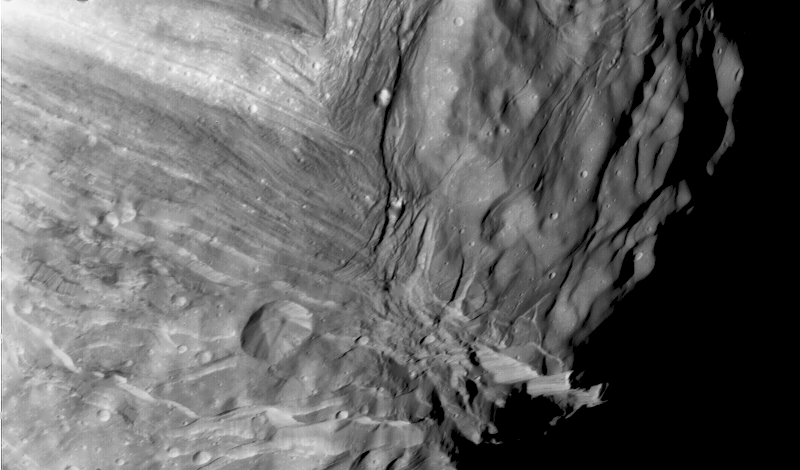

Uranus’ Innermost Satellite Miranda

Miranda, innermost of Uranus’ large satellites, is seen at close range in this Voyager 2 image, taken Jan. 24, 1986, as part of a high-resolution mosaicing sequence. Voyager was some 36,000 kilometers (22,000 miles) away from Miranda. This clear-filter, narrow-angle image shows an area about 250 km (150 mi) across, at a resolution of about 800 meters (2,600 feet). Two distinct terrain types are visible: a rugged, higher-elevation terrain (right) and a lower, striated terrain. Numerous craters on the rugged, higher terrain indicate that it is older than the lower terrain. Several scarps, probably faults, cut the different terrains. The impact crater in the lower part of this image is about 25 km (15 mi) across. The Voyager project is managed for NASA by the Jet Propulsion Laboratory.

Credit: NASA/JPL